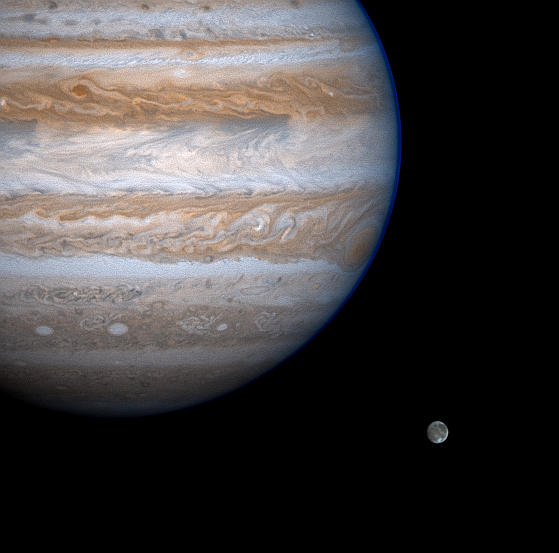

Eyeing Ganymede

Jupiter casts a baleful eye toward the moon Ganymede in this enhanced-contrast image from NASA’s Cassini spacecraft.

Jupiter’s “eye’, the Great Red Spot, was captured just before disappearing around the eastern edge of the planet. The furrowed eyebrow above and to the left of the spot is a turbulent wake region caused by westward flow that has been deflected to the north and around the Red Spot. The smallest features visible are about 240 kilometers (150 miles) across.

Within the band south of the Red Spot are a trio of white ovals, high pressure counterclockwise-rotating regions that are dynamically similar to the Red Spot. The dark filamentary features interspersed between white ovals are probably cyclonic circulations and, unlike the ovals, are rotating clockwise.

Jupiter’s equatorial zone stretching across the planet north of the Spot appears bright white, with gigantic plume clouds spreading out from the equator both to the northeast and to the southeast in a chevron pattern. This zone looks distinctly different than it did during the Voyager flyby 21 years ago. Then, its color was predominantly brown and the only white plumes conspicuous against the darker material beneath them were oriented southwest-to-northeast.

Ganymede is Jupiter’s largest moon, about 50 percent larger than our own Moon and larger than the planet Mercury. The visible details in this image are different geological terrains. Dark areas tend to be older and heavily cratered; brighter areas are younger and less cratered. Cassini images of Ganymede and Jupiter’s other large moons taken near closest approach on Dec. 30 will have resolutions about four times better than that seen here.

This image is a color composite of ones taken with different filters by Cassini’s narrow-angle camera on Nov. 18, 2000, processed to enhance contrast. Cassini is a cooperative project of NASA, the European Space Agency and the Italian Space Agency. The Jet Propulsion Laboratory, a division of the California Institute of Technology in Pasadena, manages the Cassini mission for NASA’s Office of Space Science, Washington, D.C.

Credit: NASA/JPL/University of Arizona